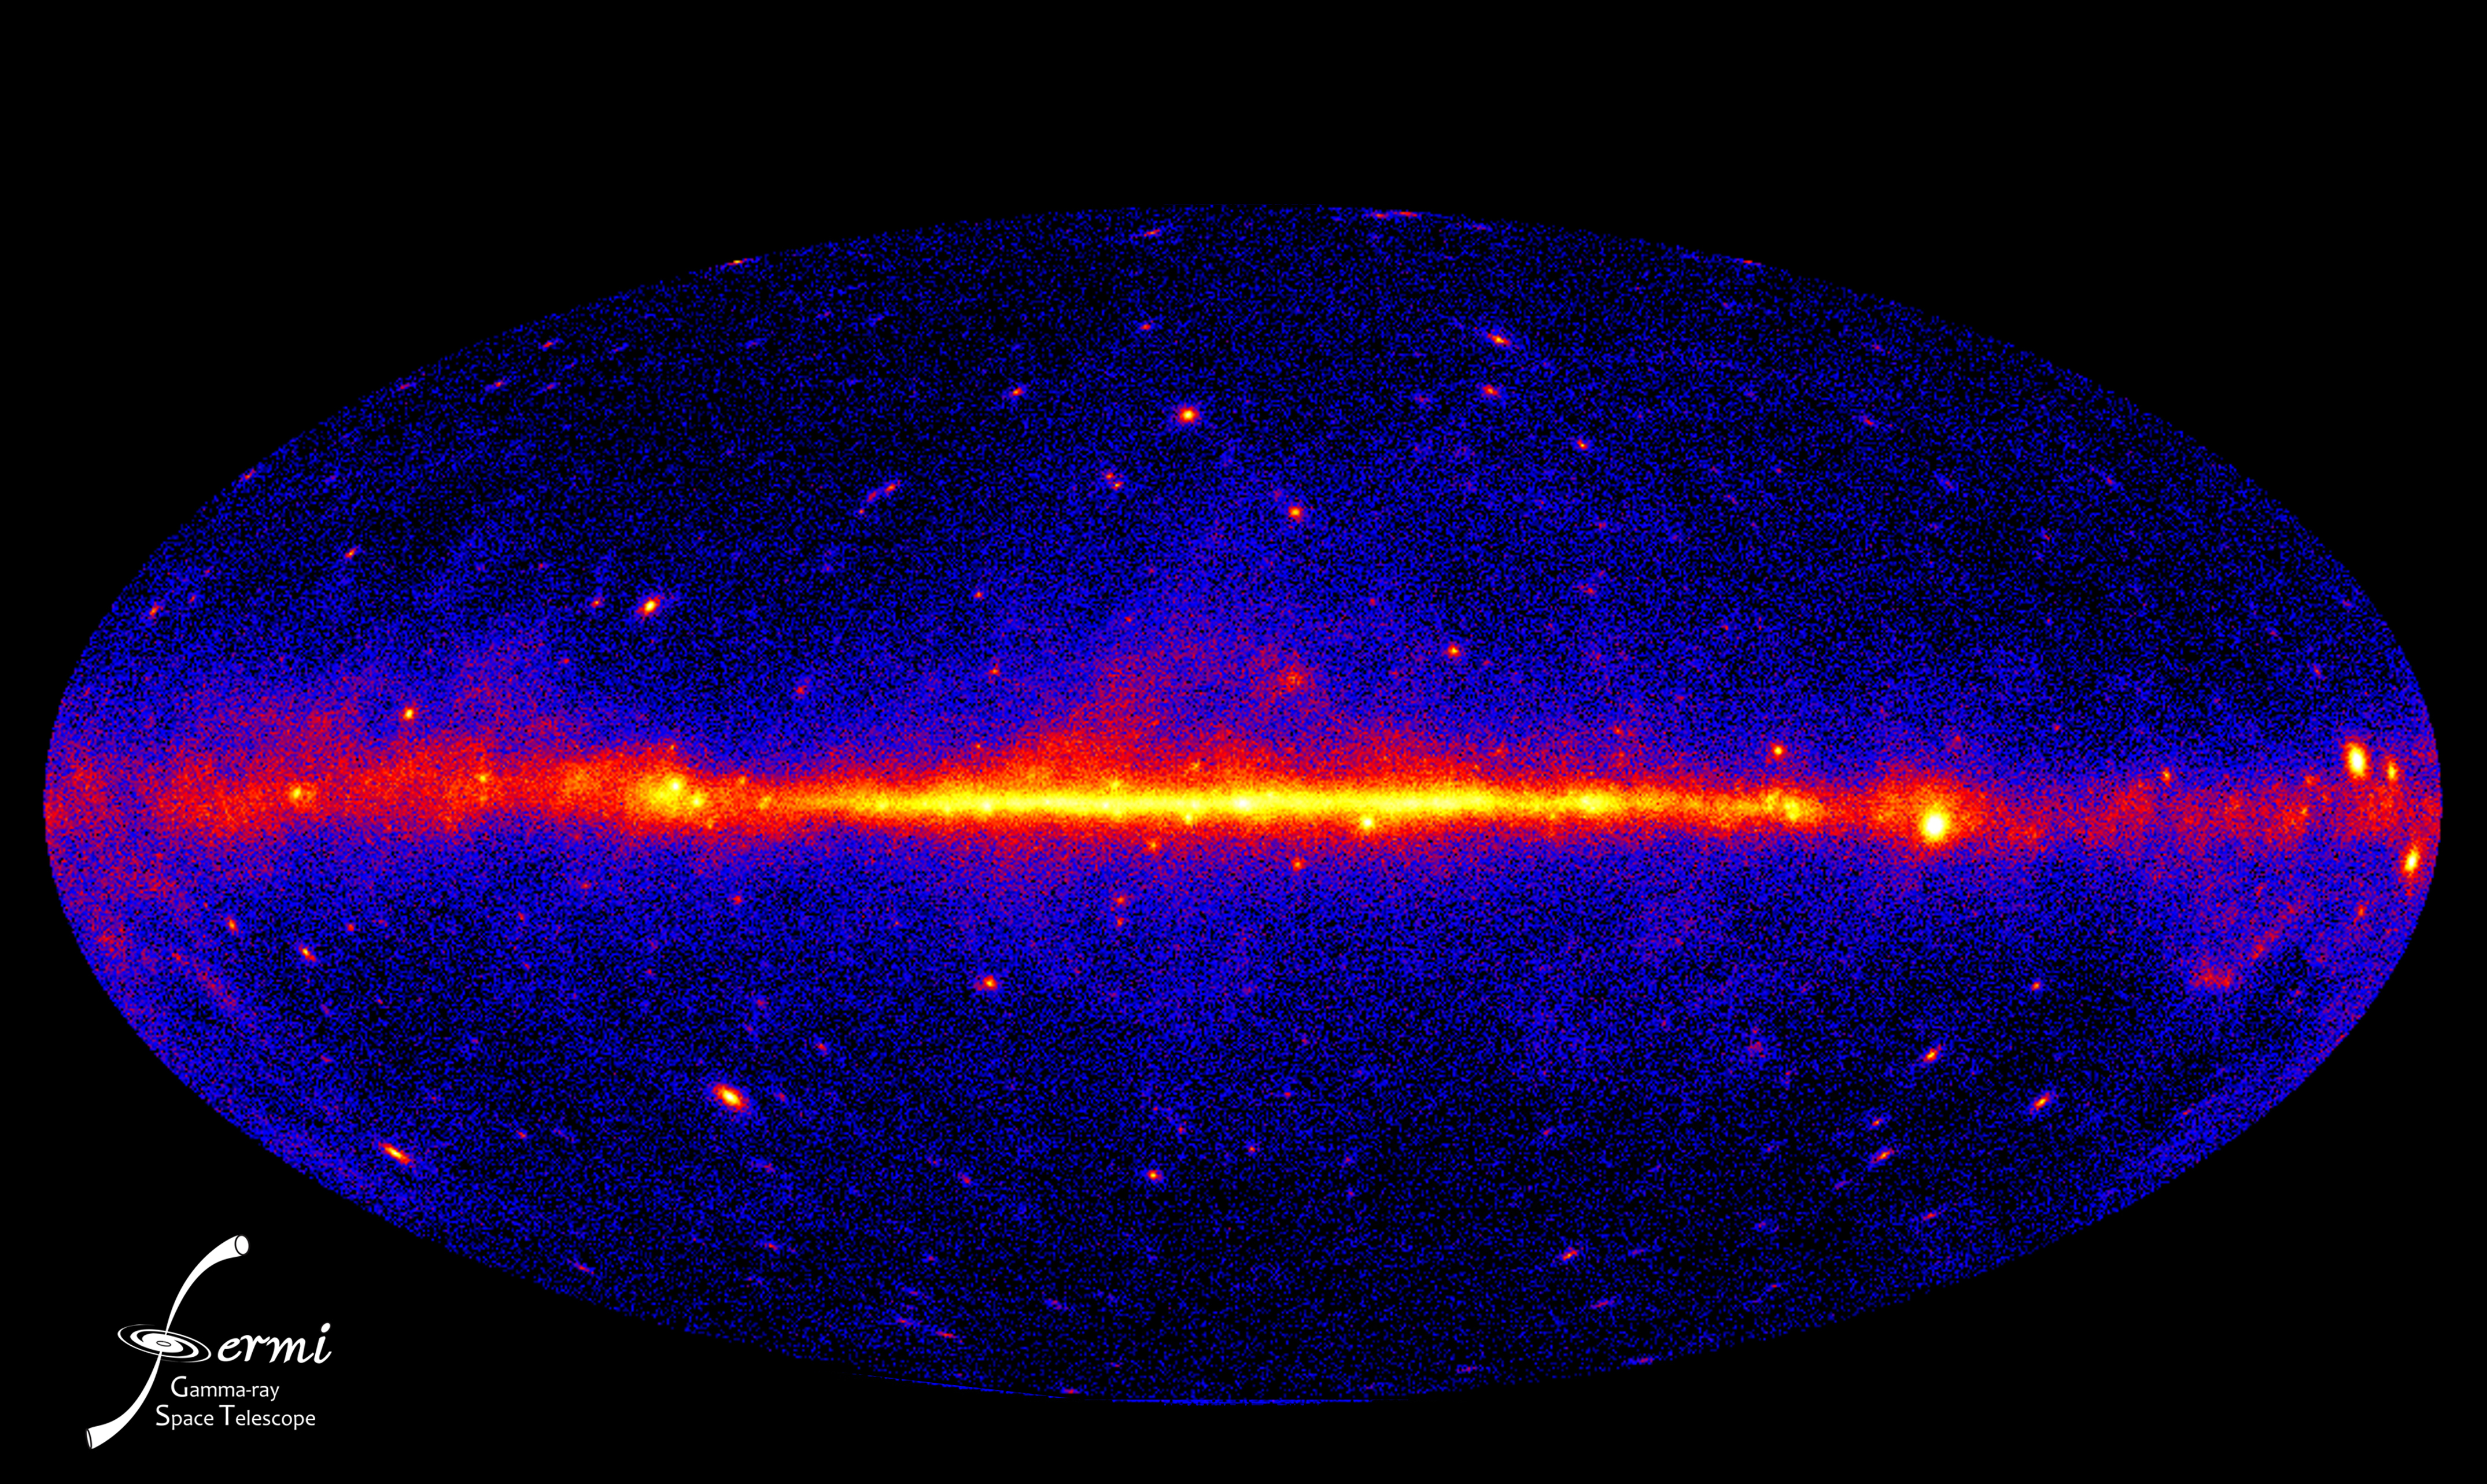

Fermi Sees the Gamma Ray Sky

This view of the gamma-ray sky constructed from one year of Fermi LAT observations is the best view of the extreme universe to date. The map shows the rate at which the LAT detects gamma rays with energies above 300 million electron volts -- about 120 million times the energy of visible light -- from different sky directions. Brighter colors equal higher rates.

Credit: NASA/DOE/Fermi LAT Collaboration Full story: